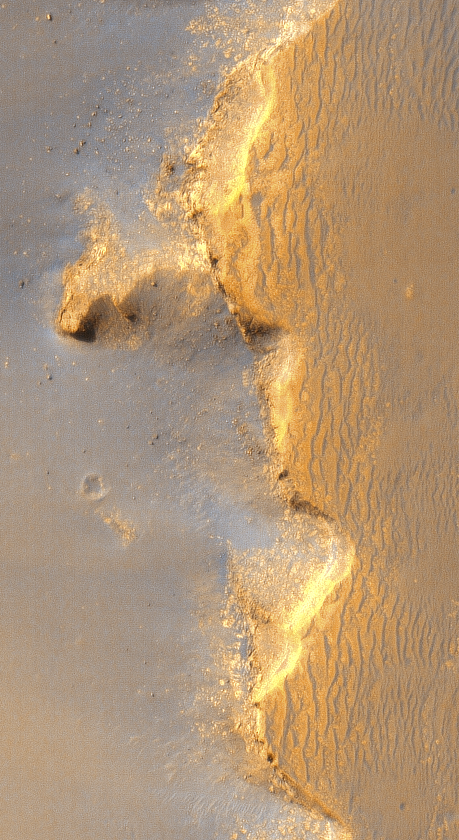

Linear Ridges at ‘Victoria Crater’

Annotated Version

This enhanced-color view of the eastern rim and floor of “Victoria Crater” in Mars’ Meridiani Planum region comes from the High Resolution Imaging Science Experiment camera in NASA’s Mars Reconnaissance Orbiter.

It shows ridges that may be fractures surrounded by chemically cemented sedimentary bedrock. The ridges are therefore potentially fruitful targets for analysis by NASA’s Mars Exploration Rover Opportunity, which is investigating the rim of this crater.

Illumination is from the upper left.

The image is a detail from a image TRA_000873_1780 in the camera’s catalog [PIA08813], taken on Oct. 3, 2006.

NASA’s Jet Propulsion Laboratory, a division of the California Institute of Technology in Pasadena, manages the Mars Reconnaissance Orbiter for NASA’s Science Mission Directorate, Washington. Lockheed Martin Space Systems, Denver, is the prime contractor for the project and built the spacecraft. The High Resolution Imaging Science Experiment is operated by the University of Arizona, Tucson, and the instrument was built by Ball Aerospace and Technology Corp., Boulder, Colo.

Credit: NASA/JPL/Univ. of Arizona